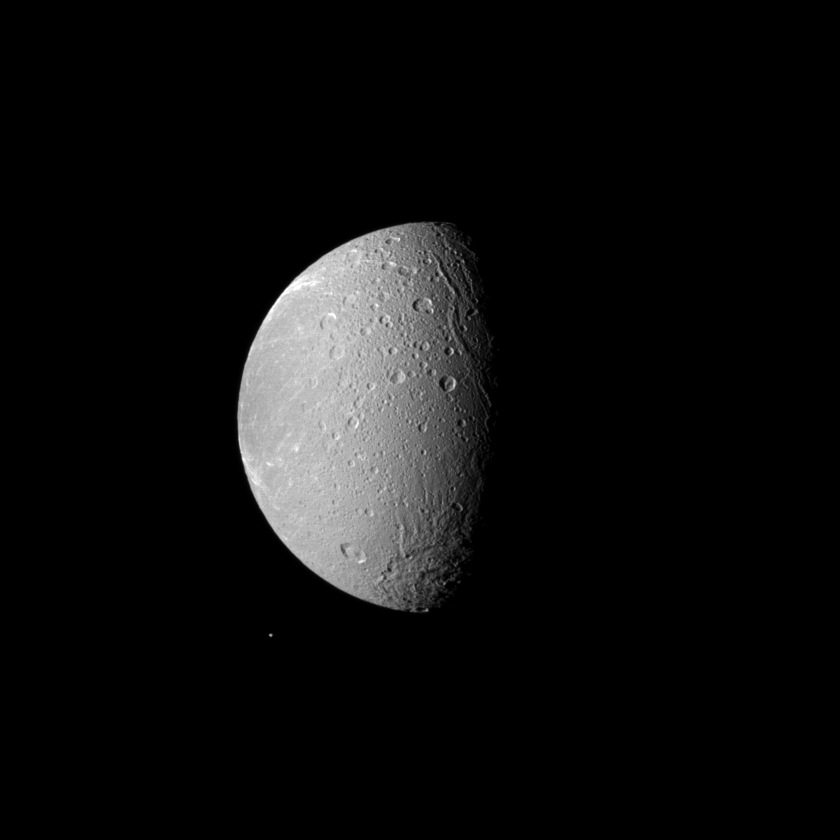

Don’t Forget Telesto

Saturn’s moon Dione dwarfs the moon Telesto in this Cassini spacecraft image.

Dione (1,123 kilometers, or 698 miles across) is the third largest of Saturn’s moons, and it dominates this view. Tiny Telesto (25 kilometers, or 16 miles across) can be seen below and to the left of Dione.

This view looks toward the anti-Saturn side of Dione. North on Dione is up. The image was taken in visible light with the Cassini spacecraft narrow-angle camera on March 4, 2010. The view was acquired at a distance of approximately 477,000 kilometers (296,000 miles) from Dione and at a Sun-Dione-spacecraft, or phase, angle of 72 degrees. Scale on Dione is 3 kilometers (2 miles) per pixel.

The Cassini-Huygens mission is a cooperative project of NASA, the European Space Agency and the Italian Space Agency. The Jet Propulsion Laboratory, a division of the California Institute of Technology in Pasadena, manages the mission for NASA’s Science Mission Directorate, Washington, D.C. The Cassini orbiter and its two onboard cameras were designed, developed and assembled at JPL. The imaging operations center is based at the Space Science Institute in Boulder, Colo.

Credit: NASA/JPL/Space Science Institute